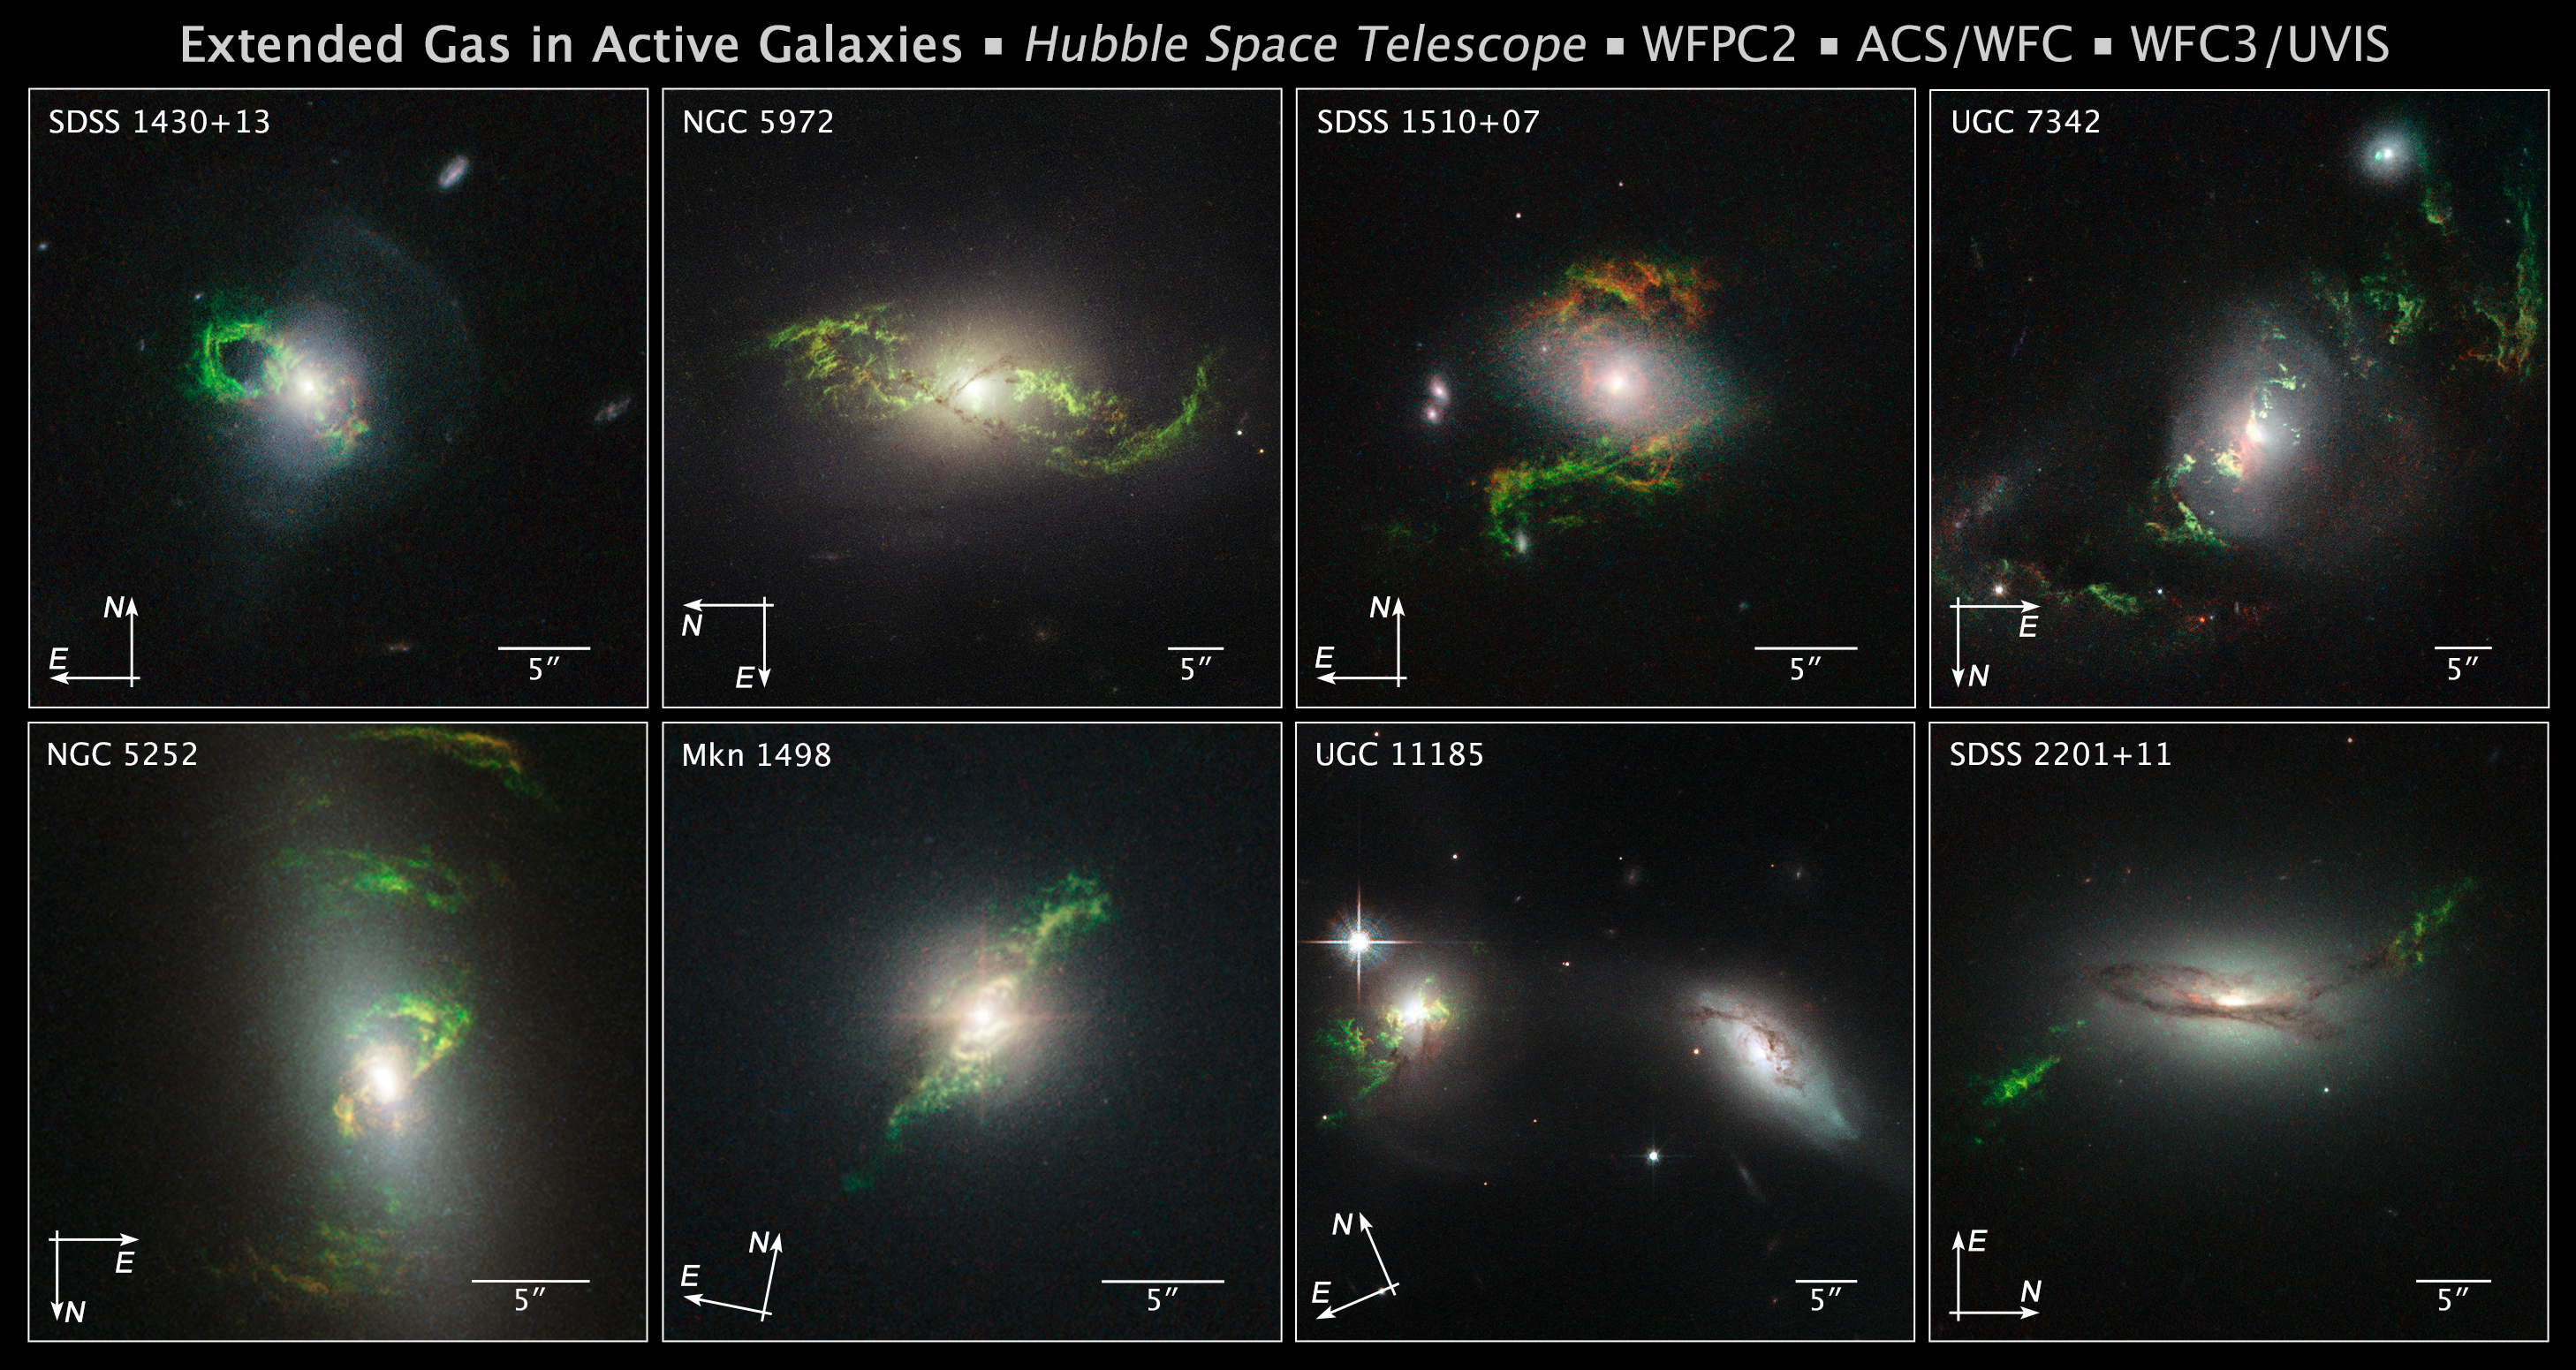

Compass File for Active Galaxies

Object Description: Active Galaxies
Instrument: HST/WFPC2, HST/ACS/WFC, and HST/WFC3/UVIS

Compass and Scale Compass and Scale An astronomical image with a scale that shows how large an object is on the sky, a compass that shows how the object is oriented on the sky, and the filters with which the image was made.

Credit: Image: NASA, ESA, and Z. Levay (STScI); Science: NASA, ESA, and W. Keel (University of Alabama, Tuscaloosa)